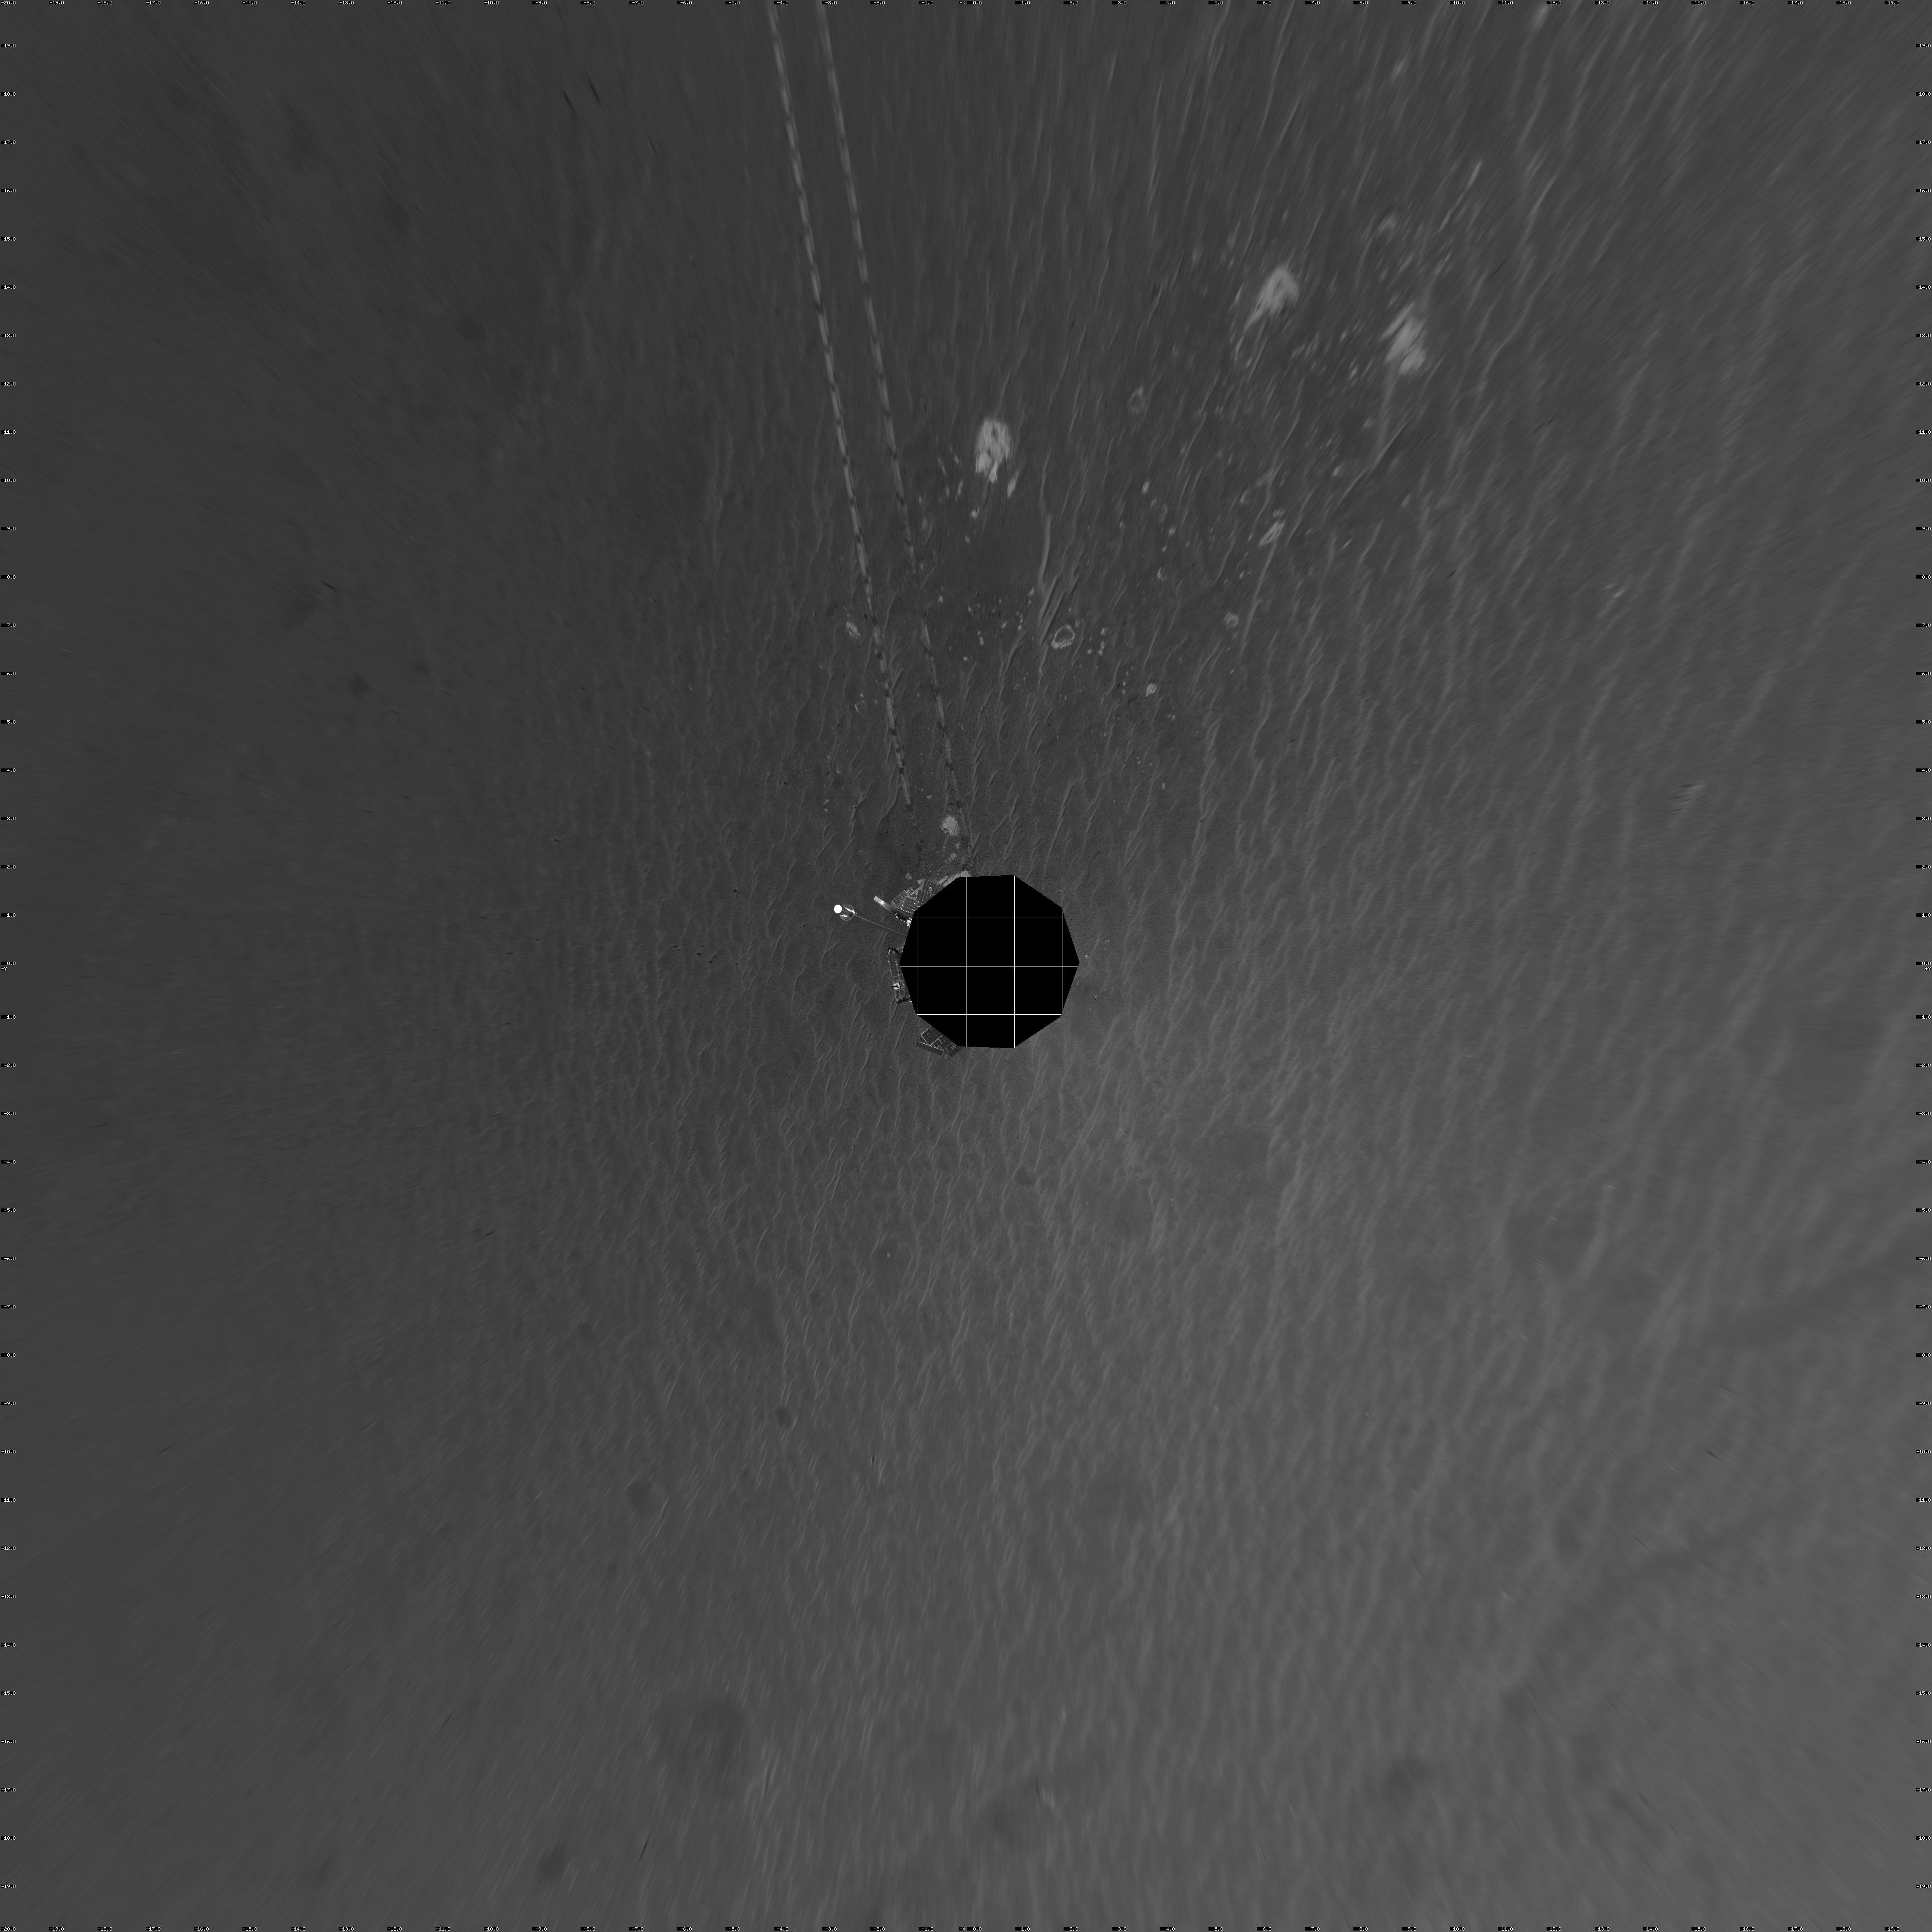

Opportunity’s View After Sol 321 Drive (Vertical)

NASA’s Mars Exploration Rover Opportunity was on its way from “Endurance Crater” toward the spacecraft’s jettisoned heat shield when the navigation camera took the images combined into this 360-degree panorama. Opportunity drove 60 meters (197 feet) on its 321st martian day, or sol (Dec. 18, 2004). These images were taken later that sol and on the following sol. The rover had spent 181 sols inside the crater. This view is presented in a vertical projection without seam correction.

Credit: NASA/JPL